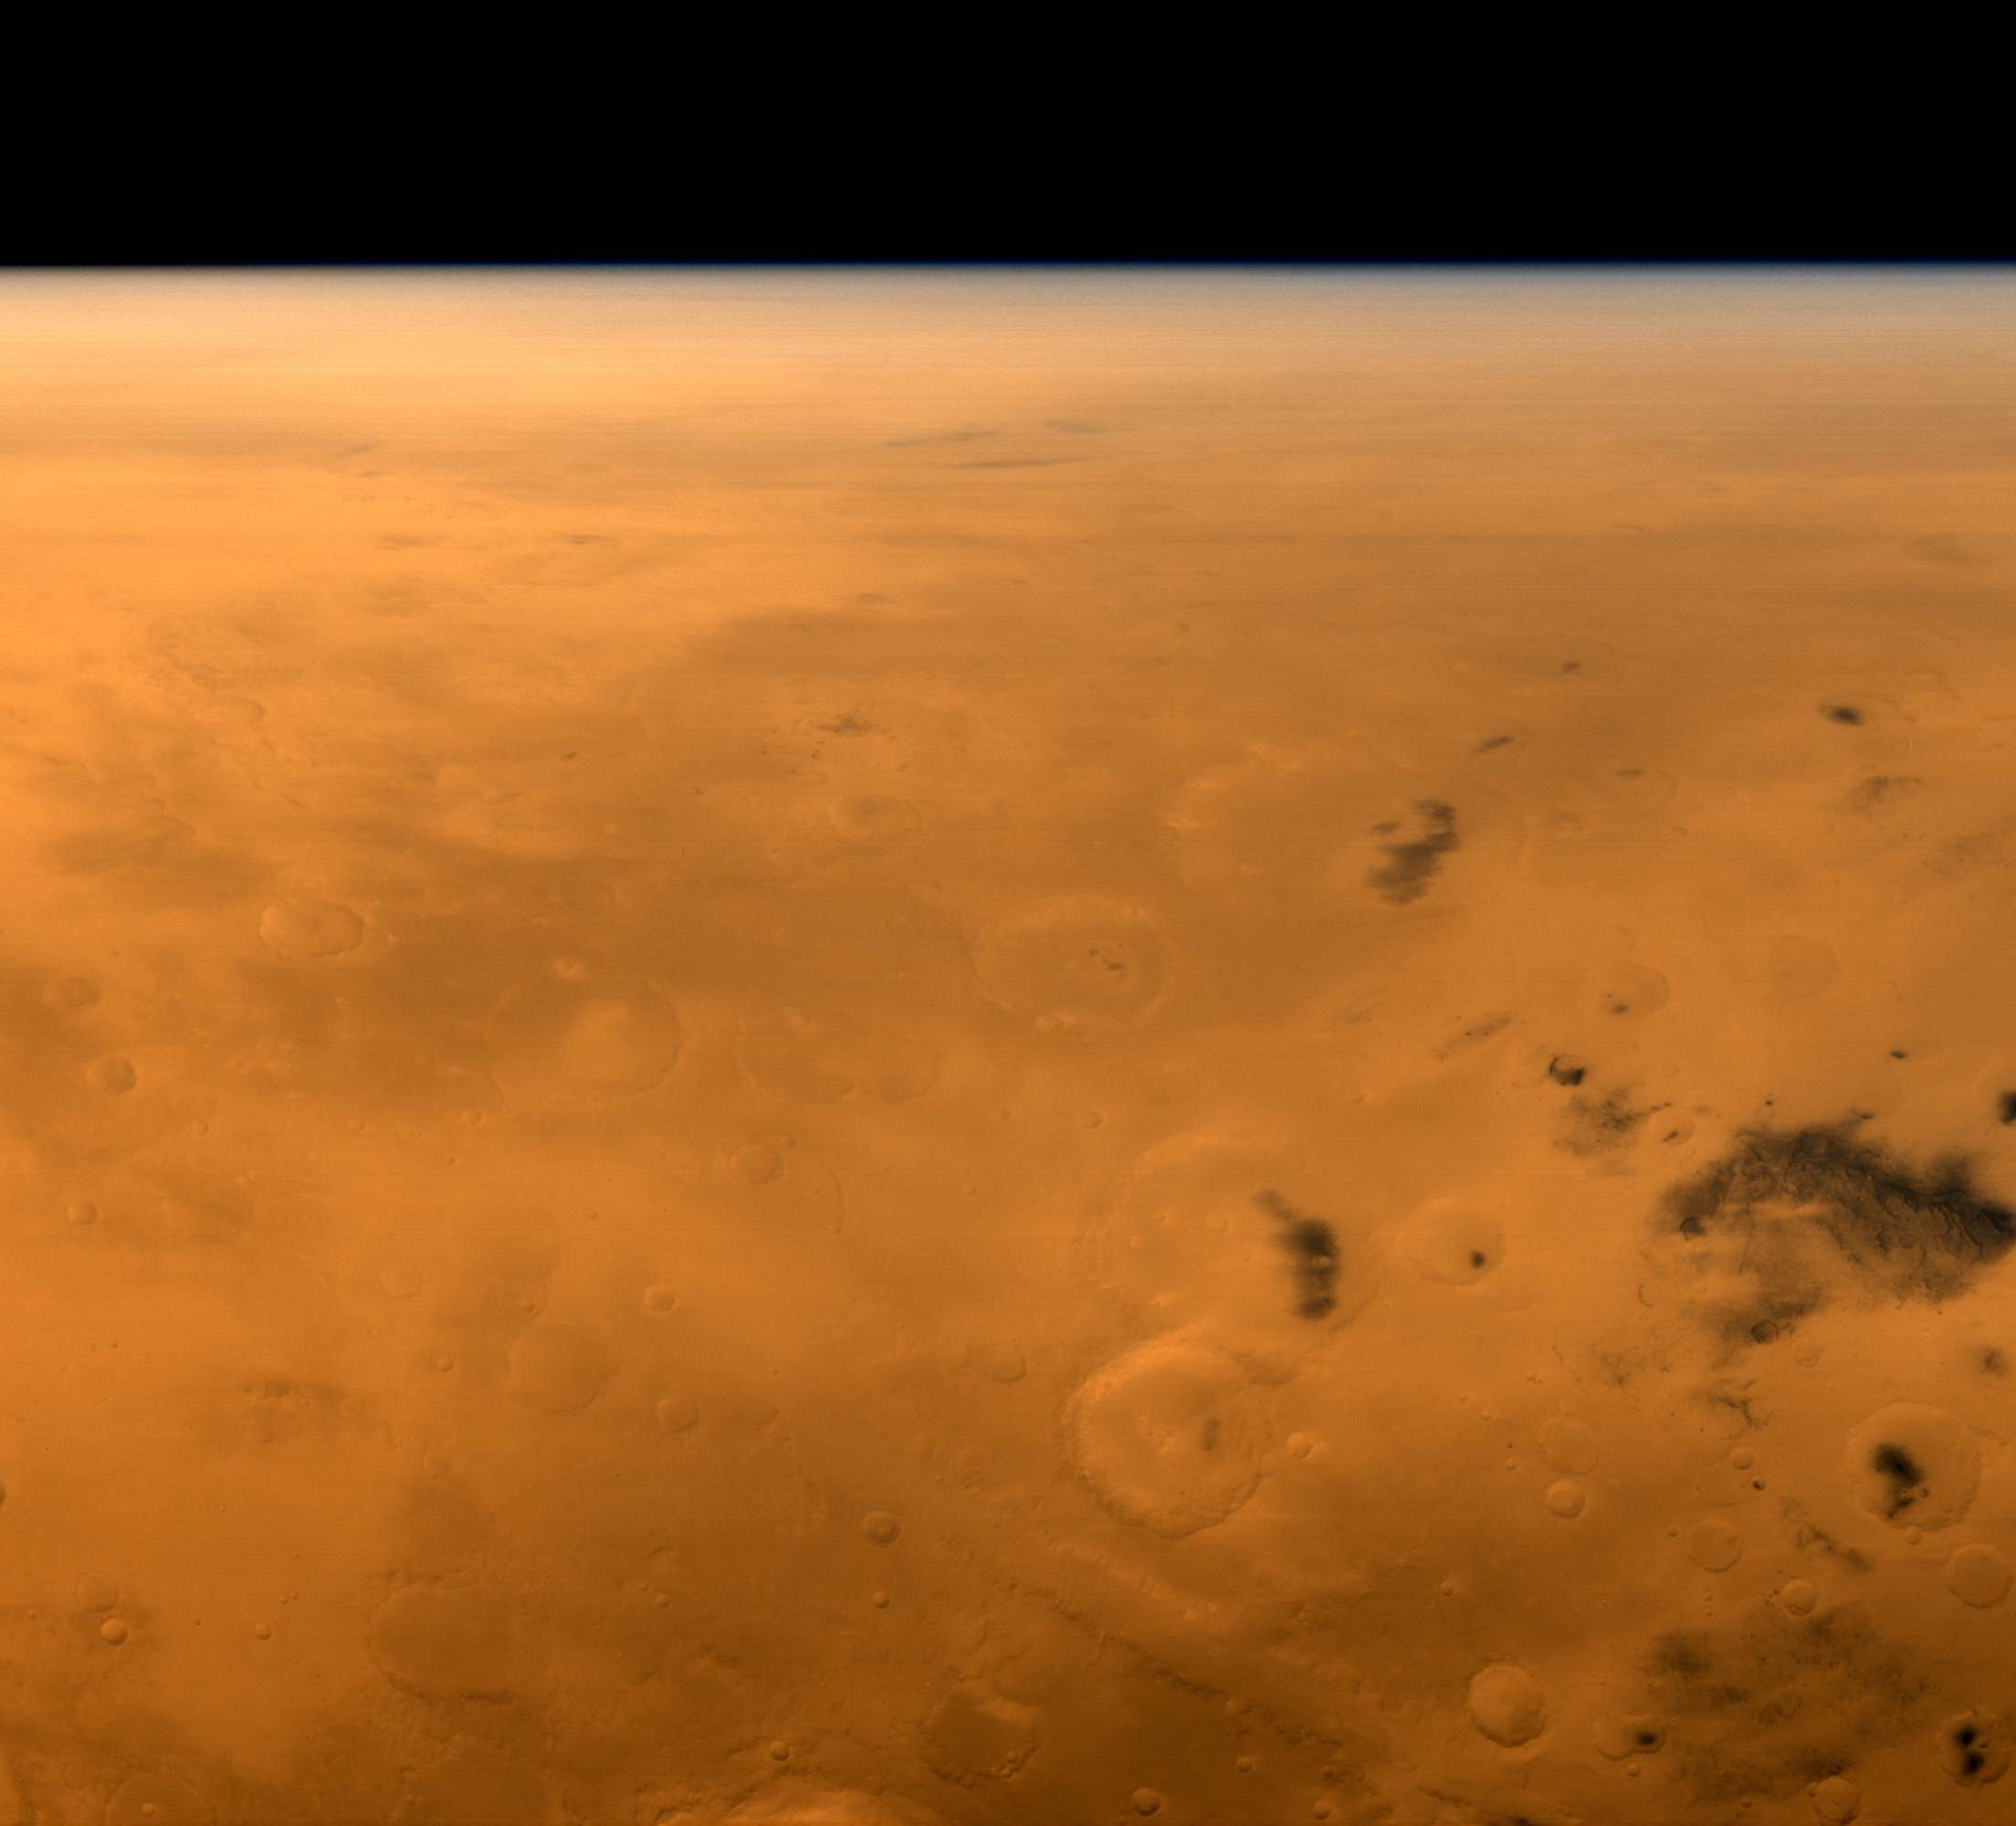

Mars Global Surveyor’s View of Gusev Crater During Spirit’s Entry, Descent, and Landing

7 January 2004
When the Mars Exploration Rover (MER-A), Spirit, was landing on 4 January 2004 (3 January 2004, PST), Mars Global Surveyor (MGS) was in position above the region to receive the critical entry, descent, and landing data via ultra high frequency (UHF) radio transmission to the MGS Mars Relay (MR) system. Data from the MR antenna are stored in the Mars Orbiter Camera (MOC) computer until they are transmitted to Earth. The transmission from Spirit on 4 January 2004 occurred in real time, as the rover descended, bounced, and rolled to a stop.

At the same time that MGS was receiving data during Spirit’s landing, the MGS MOC obtained this oblique wide angle view looking east across the martian surface toward Gusev Crater, the site where the MER-A landed. The image on the right is labeled to show the location of Gusev Crater; the arrow points approximately to the place that Spirit touched down. The 165 km (103 mi) diameter Gusev Crater and the Spirit landing site are located near 14.7°S, 184. 6°W. In this view, sunlight is coming from the bottom (west).

Credit: NASA/JPL/Malin Space Science Systems